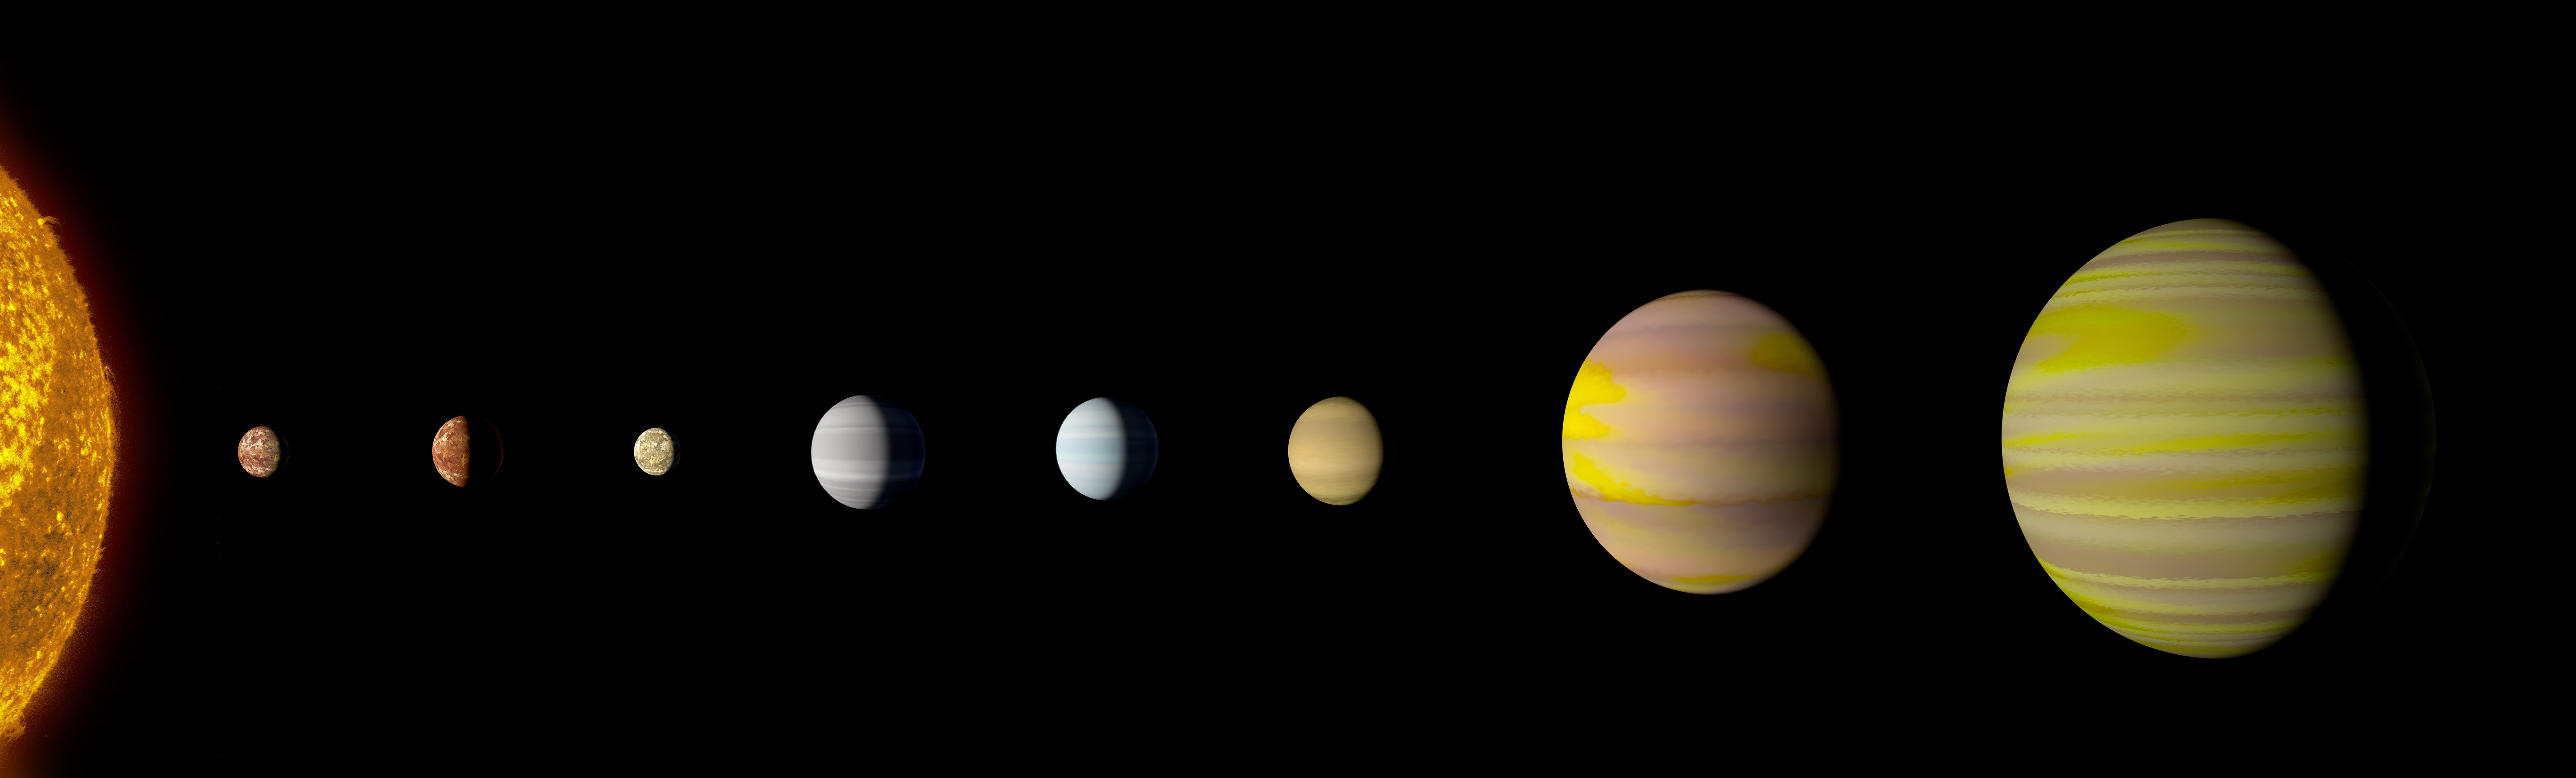

Kepler-90 system (Artist’s Concept)

Our solar system now is tied for most number of planets around a single star, with the recent discovery of an eighth planet circling Kepler-90, a Sun-like star 2,545 light years from Earth. The planet was discovered in data from NASA’s Kepler Space Telescope.

The newly-discovered Kepler-90i — a sizzling hot, rocky planet that orbits its star once every 14.4 days — was found using machine learning from Google. Machine learning is an approach to artificial intelligence in which computers “learn.” In this case, computers learned to identify planets by finding in Kepler data instances where the telescope recorded changes in starlight caused by planets beyond our solar system, known as exoplanets.

NASA Ames manages the Kepler and K2 missions for NASA’s Science Mission Directorate. JPL managed Kepler mission development. Ball Aerospace & Technologies Corporation operates the flight system with support from the Laboratory for Atmospheric and Space Physics at the University of Colorado in Boulder.

Credit: NASA/Ames Research Center/Wendy Stenzel